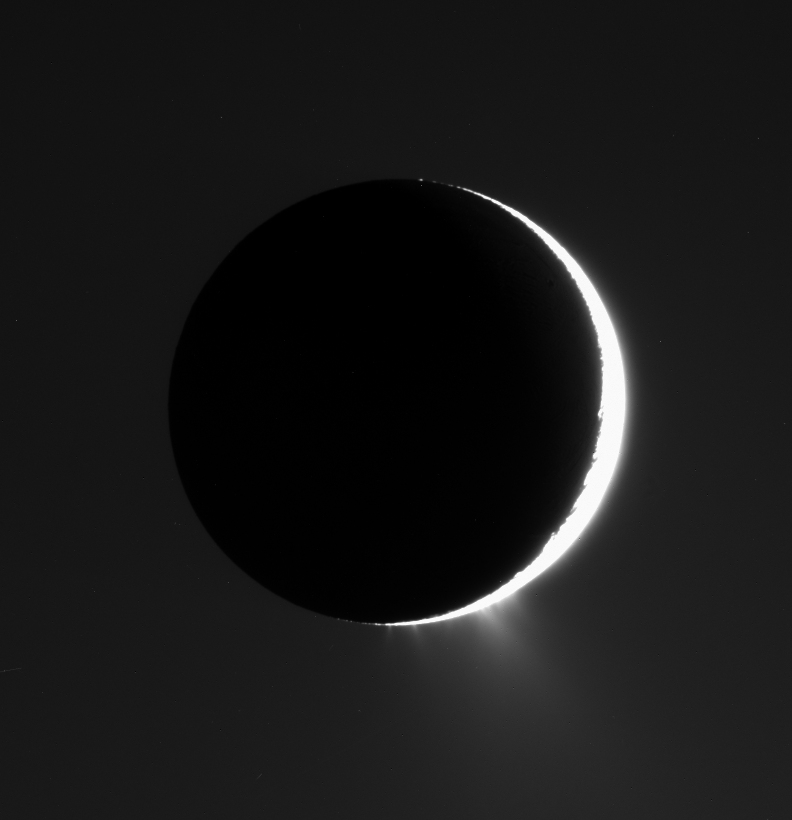

Icy Jets Aglow

With Enceladus nearly in front of the Sun from Cassini’s viewpoint, its icy jets become clearly visible against the background.

The view here is roughly perpendicular to the direction of the linear “tiger stripe” fractures, or sulci, from which the jets emanate. The jets here provide the extra glow at the bottom of the moon. The general brightness of the sky around the moon is the diffuse glow of Saturn’s E ring, which is an end product of the jets’ material being spread into a torus, or doughnut shape, around Saturn.

North on Enceladus (505 kilometers, or 314 miles across) is up and rotated 20 degrees to the left.

The image was taken in visible light with the Cassini spacecraft narrow-angle camera on Sept. 30, 2007. The view was obtained at a distance of approximately 187,000 kilometers (116,000 miles) from Enceladus and at a Sun-Enceladus-spacecraft, or phase, angle of 157 degrees. Image scale is 1 kilometer (0.6 mile) per pixel.

The Cassini-Huygens mission is a cooperative project of NASA, the European Space Agency and the Italian Space Agency. The Jet Propulsion Laboratory, a division of the California Institute of Technology in Pasadena, manages the mission for NASA’s Science Mission Directorate, Washington, D.C. The Cassini orbiter and its two onboard cameras were designed, developed and assembled at JPL. The imaging operations center is based at the Space Science Institute in Boulder, Colo.

Credit: NASA/JPL/Space Science Institute